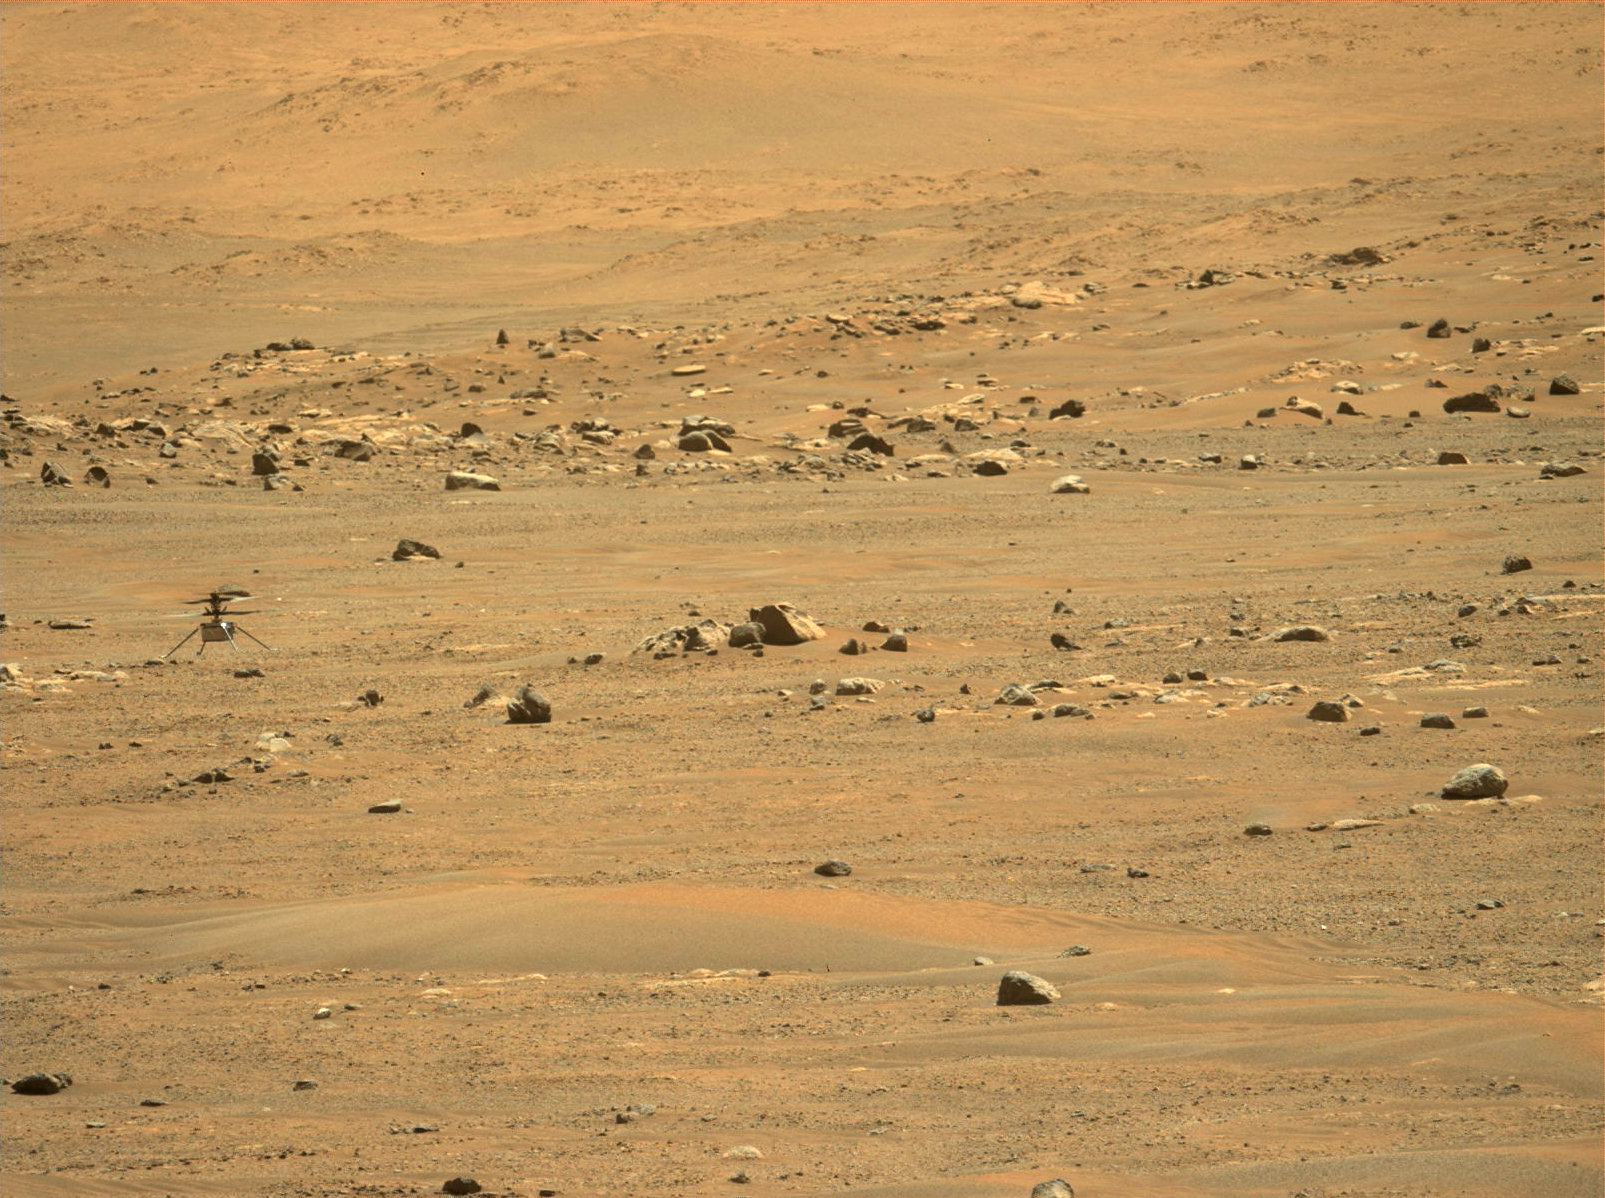

Mastcam-Z Views Ingenuity After Fifth Flight

NASA’s Ingenuity Mars Helicopter’s was captured after landing on May 7, 2021, by the Mastcam-Z imager, one of the instruments aboard the agency’s Perseverance rover. The helicopter ascended to a new height record of 33 feet (10 meters) and flew 424 feet (129 meters) to a new landing site. This was the helicopter’s fifth flight, and the first time the helicopter made a one-way flight. It was airborne a total of 108 seconds.

The Ingenuity Mars Helicopter was built by JPL, which also manages the technology demonstration project for NASA Headquarters. It is supported by NASA’s Science, Aeronautics Research, and Space Technology mission directorates. NASA’s Ames Research Center in California’s Silicon Valley, and NASA’s Langley Research Center in Hampton, Virginia, provided significant flight performance analysis and technical assistance during Ingenuity’s development. AeroVironment Inc., Qualcomm, and SolAero also provided design assistance and major vehicle components. Lockheed Martin Space designed and manufactured the Mars Helicopter Delivery System.

Credit: NASA/JPL-Caltech/ASU/MSSS